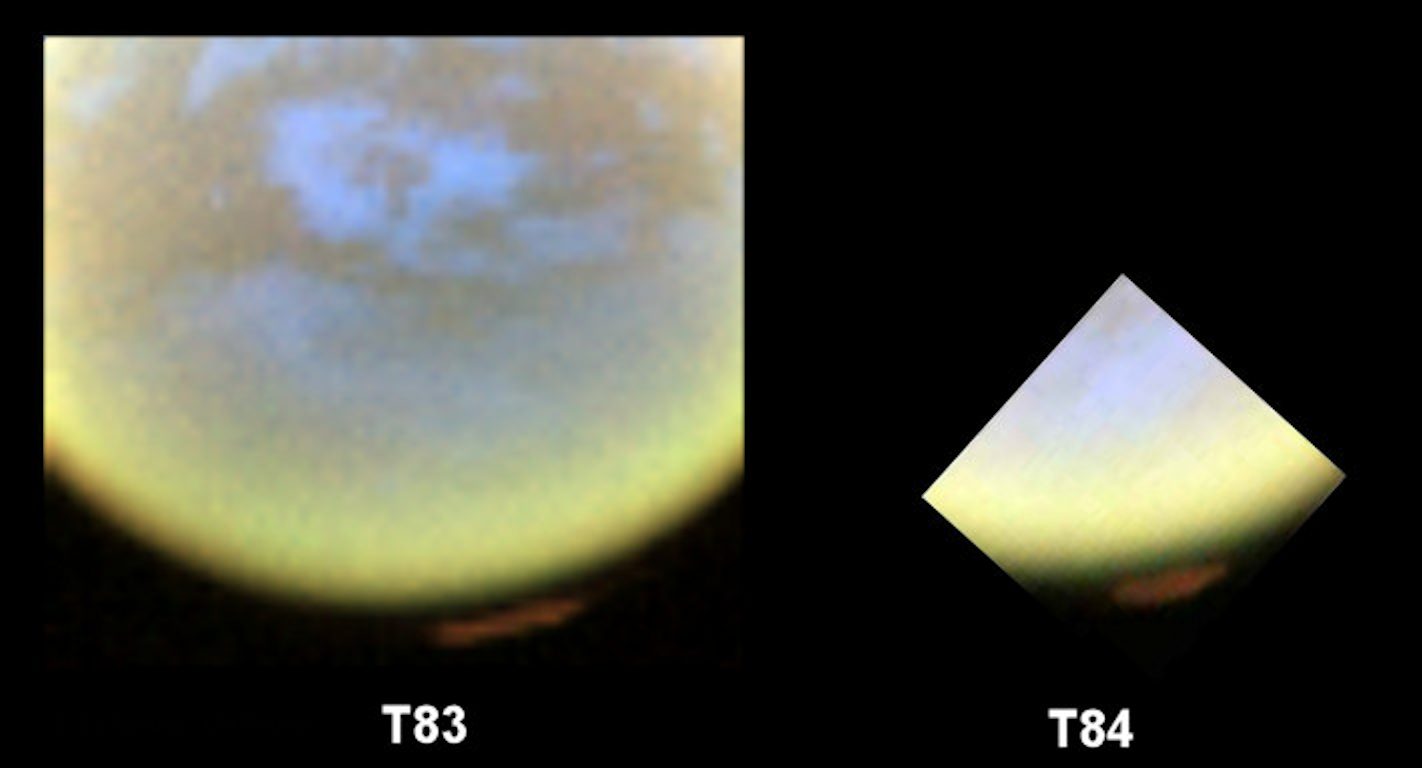

Winter’s Coming

False-color images from NASA’s Cassini spacecraft show the development of a hood of high-altitude haze — which appears orange in this image — forming over the south pole of Saturn’s moon Titan. These images were obtained on May 22 and June 7, 2012 by the visual and infrared mapping spectrometer in infrared wavelengths. Scientists assigned the colors red, green and blue to wavelengths mostly sensitive to the stratosphere, troposphere, and surface components, respectively. The newly discovered feature appears several hundred miles (kilometers) above the surface. When Cassini arrived at Saturn, it saw a hood of clouds and haze over Titan’s north pole, which was experiencing winter. The south pole was basically clear, except for sporadic methane clouds. The seasons have been changing and the circulation in the upper atmosphere goes now from the illuminated north pole to the cooling south pole, causing downwellings over the south pole and formation of the hood.

The Cassini-Huygens mission is a cooperative project of NASA, the European Space Agency and the Italian Space Agency. The Jet Propulsion Laboratory, a division of the California Institute of Technology in Pasadena, manages the mission for NASA’s Science Mission Directorate, Washington, D.C. The Cassini orbiter and its two onboard cameras were designed, developed and assembled at JPL. The visual and infrared mapping spectrometer team is based at the University of Arizona, Tucson.

Credit: NASA/JPL-Caltech/University of Arizona/LPGNantes